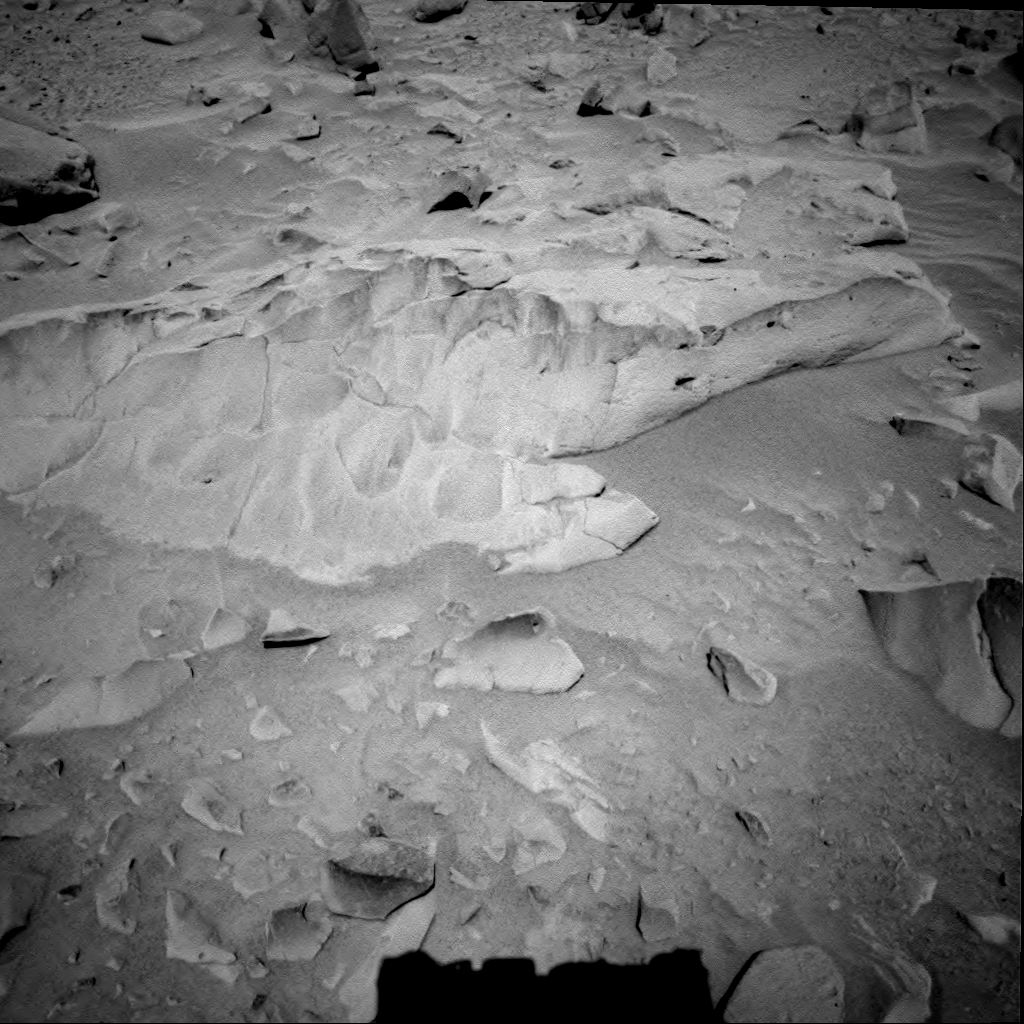

“Mazatzal” Rock on Crater Rim

NASA’s Spirit took this navigation camera image of the 2-meter-wide (6.6-foot-wide) rock called “Mazatzal” on sol 76, March 21, 2004. Scientists intend to aggressively analyze this target with Spirit’s microscopic imager, Moessbauer spectrometer and alpha particle X-ray spectrometer before brushing and “digging in” with the rock abrasion tool on upcoming sols.

Mazatzal stood out to scientists because of its large size, light tone and sugary surface texture. It is the largest rock the team has seen at the rim of the crater informally named “Bonneville.” It is lighter-toned than previous rock targets Adirondack and Humphrey. Its scalloped pattern may be a result of wind sculpting, a very slow process in which wind-transported silt and sand abrade the rock’s surface, creating depressions. This leads scientists to believe that Mazatzal may have been exposed to the wind in this location for an extremely long time.

The name “Mazatzal” comes from a mountain range and rock formation that was deposited around 1.2 billion years ago in the Four Peaks area of Arizona.

Credit: NASA/JPL